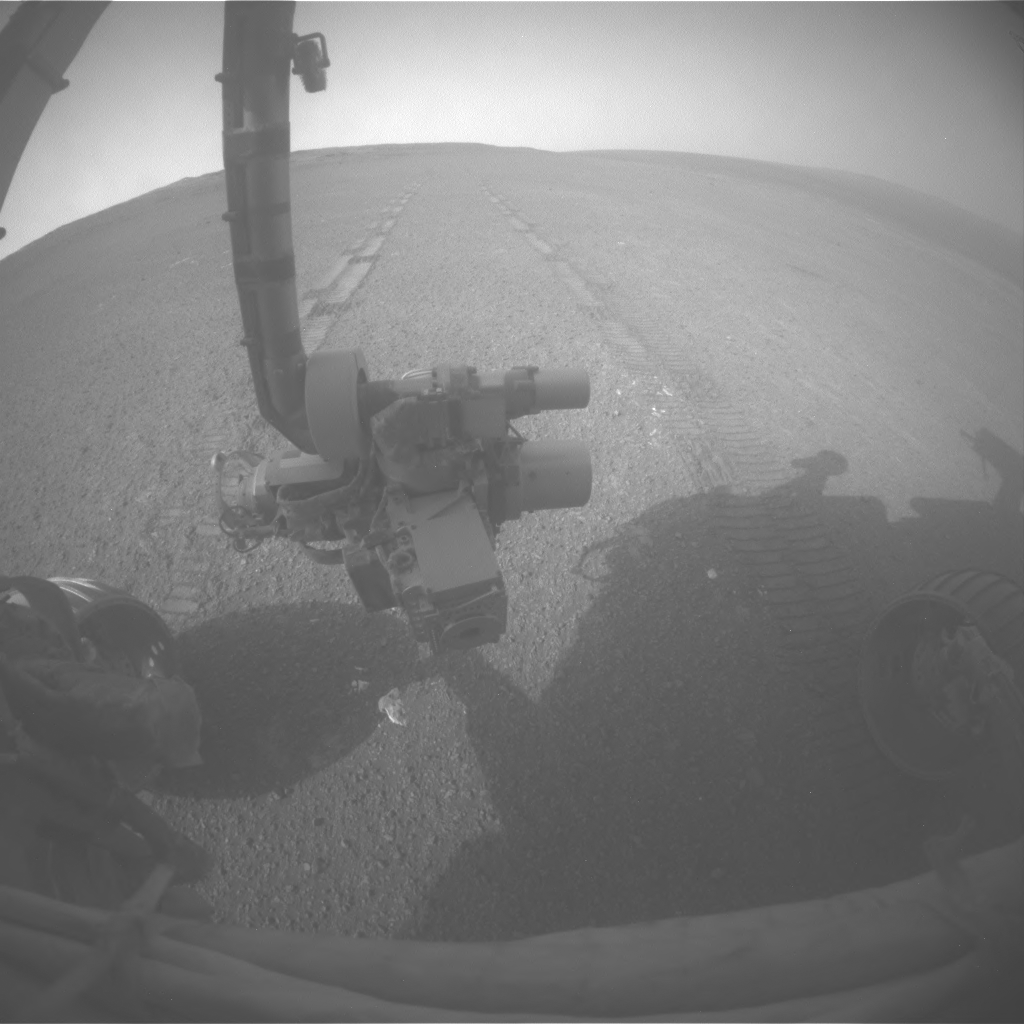

View Back at Record-Setting Drive by Opportunity

On the 3,309th Martian day, or sol, of its mission on Mars (May 15, 2013) NASA’s Mars Exploration Rover Opportunity drove 263 feet (80 meters) southward along the western rim of Endeavour Crater. That drive put the total distance driven by Opportunity since the rover’s January 2004 landing on Mars at 22.220 miles (35.760 kilometers. The Sol 3309 drive took the rover past the previous odometry record for a NASA vehicle driving on a world other than Earth, the mark of 22.210 miles (35.744 kilometers) set by the astronaut-driven Lunar Roving Vehicle of the Apollo 17 mission to Earth’s moon in December 1972.

This image was taken by Opportunity’s front hazard-avoidance camera after the Sol 3309 drive, looking back at the tracks produced while the rover was driving in reverse, as it often does. For scale, the distance between the parallel tracks is about 3.3 feet (1 meter).

NASA’s Jet Propulsion Laboratory, a division of the California Institute of Technology in Pasadena, manages the Mars Exploration Rover Project for NASA’s Science Mission Directorate, Washington. JPL also manages the Mars Science Laboratory Project and its rover, Curiosity, which landed on Mars in August 2012.

Credit: NASA/JPL-Caltech